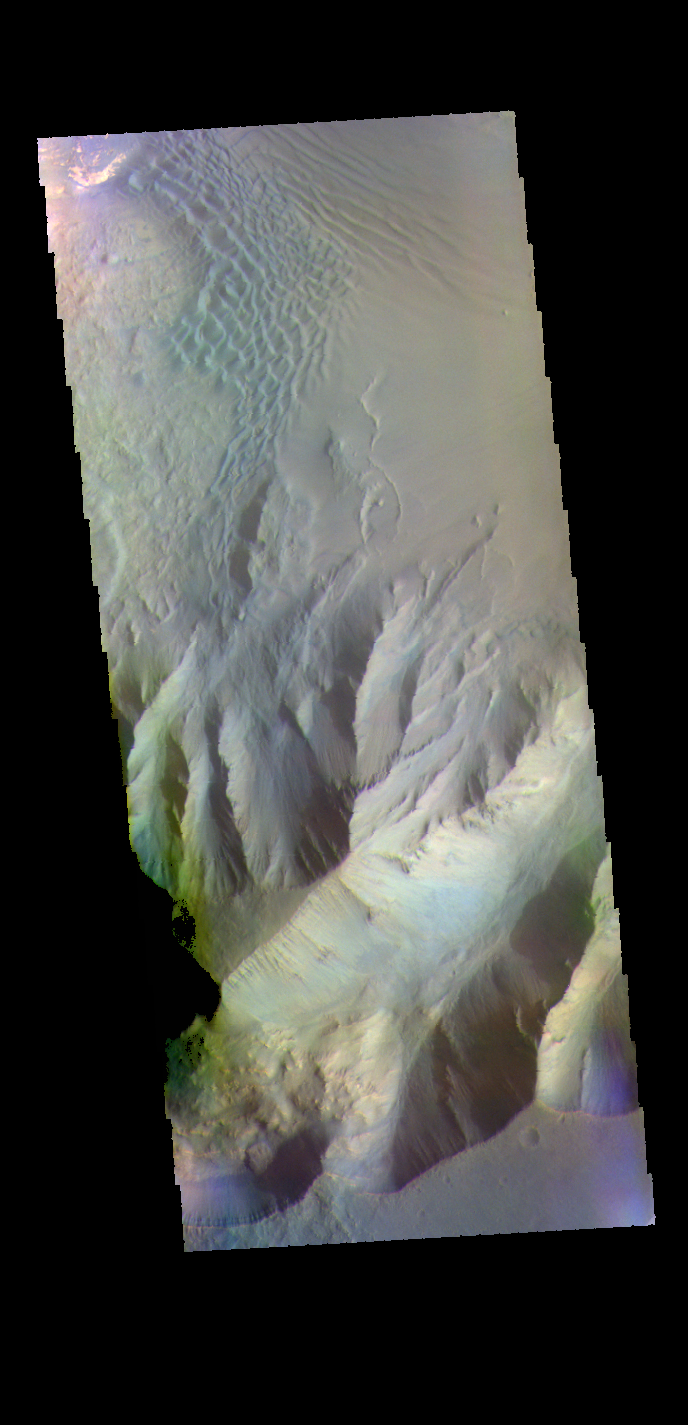

Juventae Chasma – False Color

The THEMIS VIS camera contains 5 filters. The data from different filters can be combined in multiple ways to create a false color image. These false color images may reveal subtle variations of the surface not easily identified in a single band image. Today’s false color image shows part of Juventae Chasma. Dunes are visible on the floor of the chasma.

Credit: NASA/JPL-Caltech/ASU